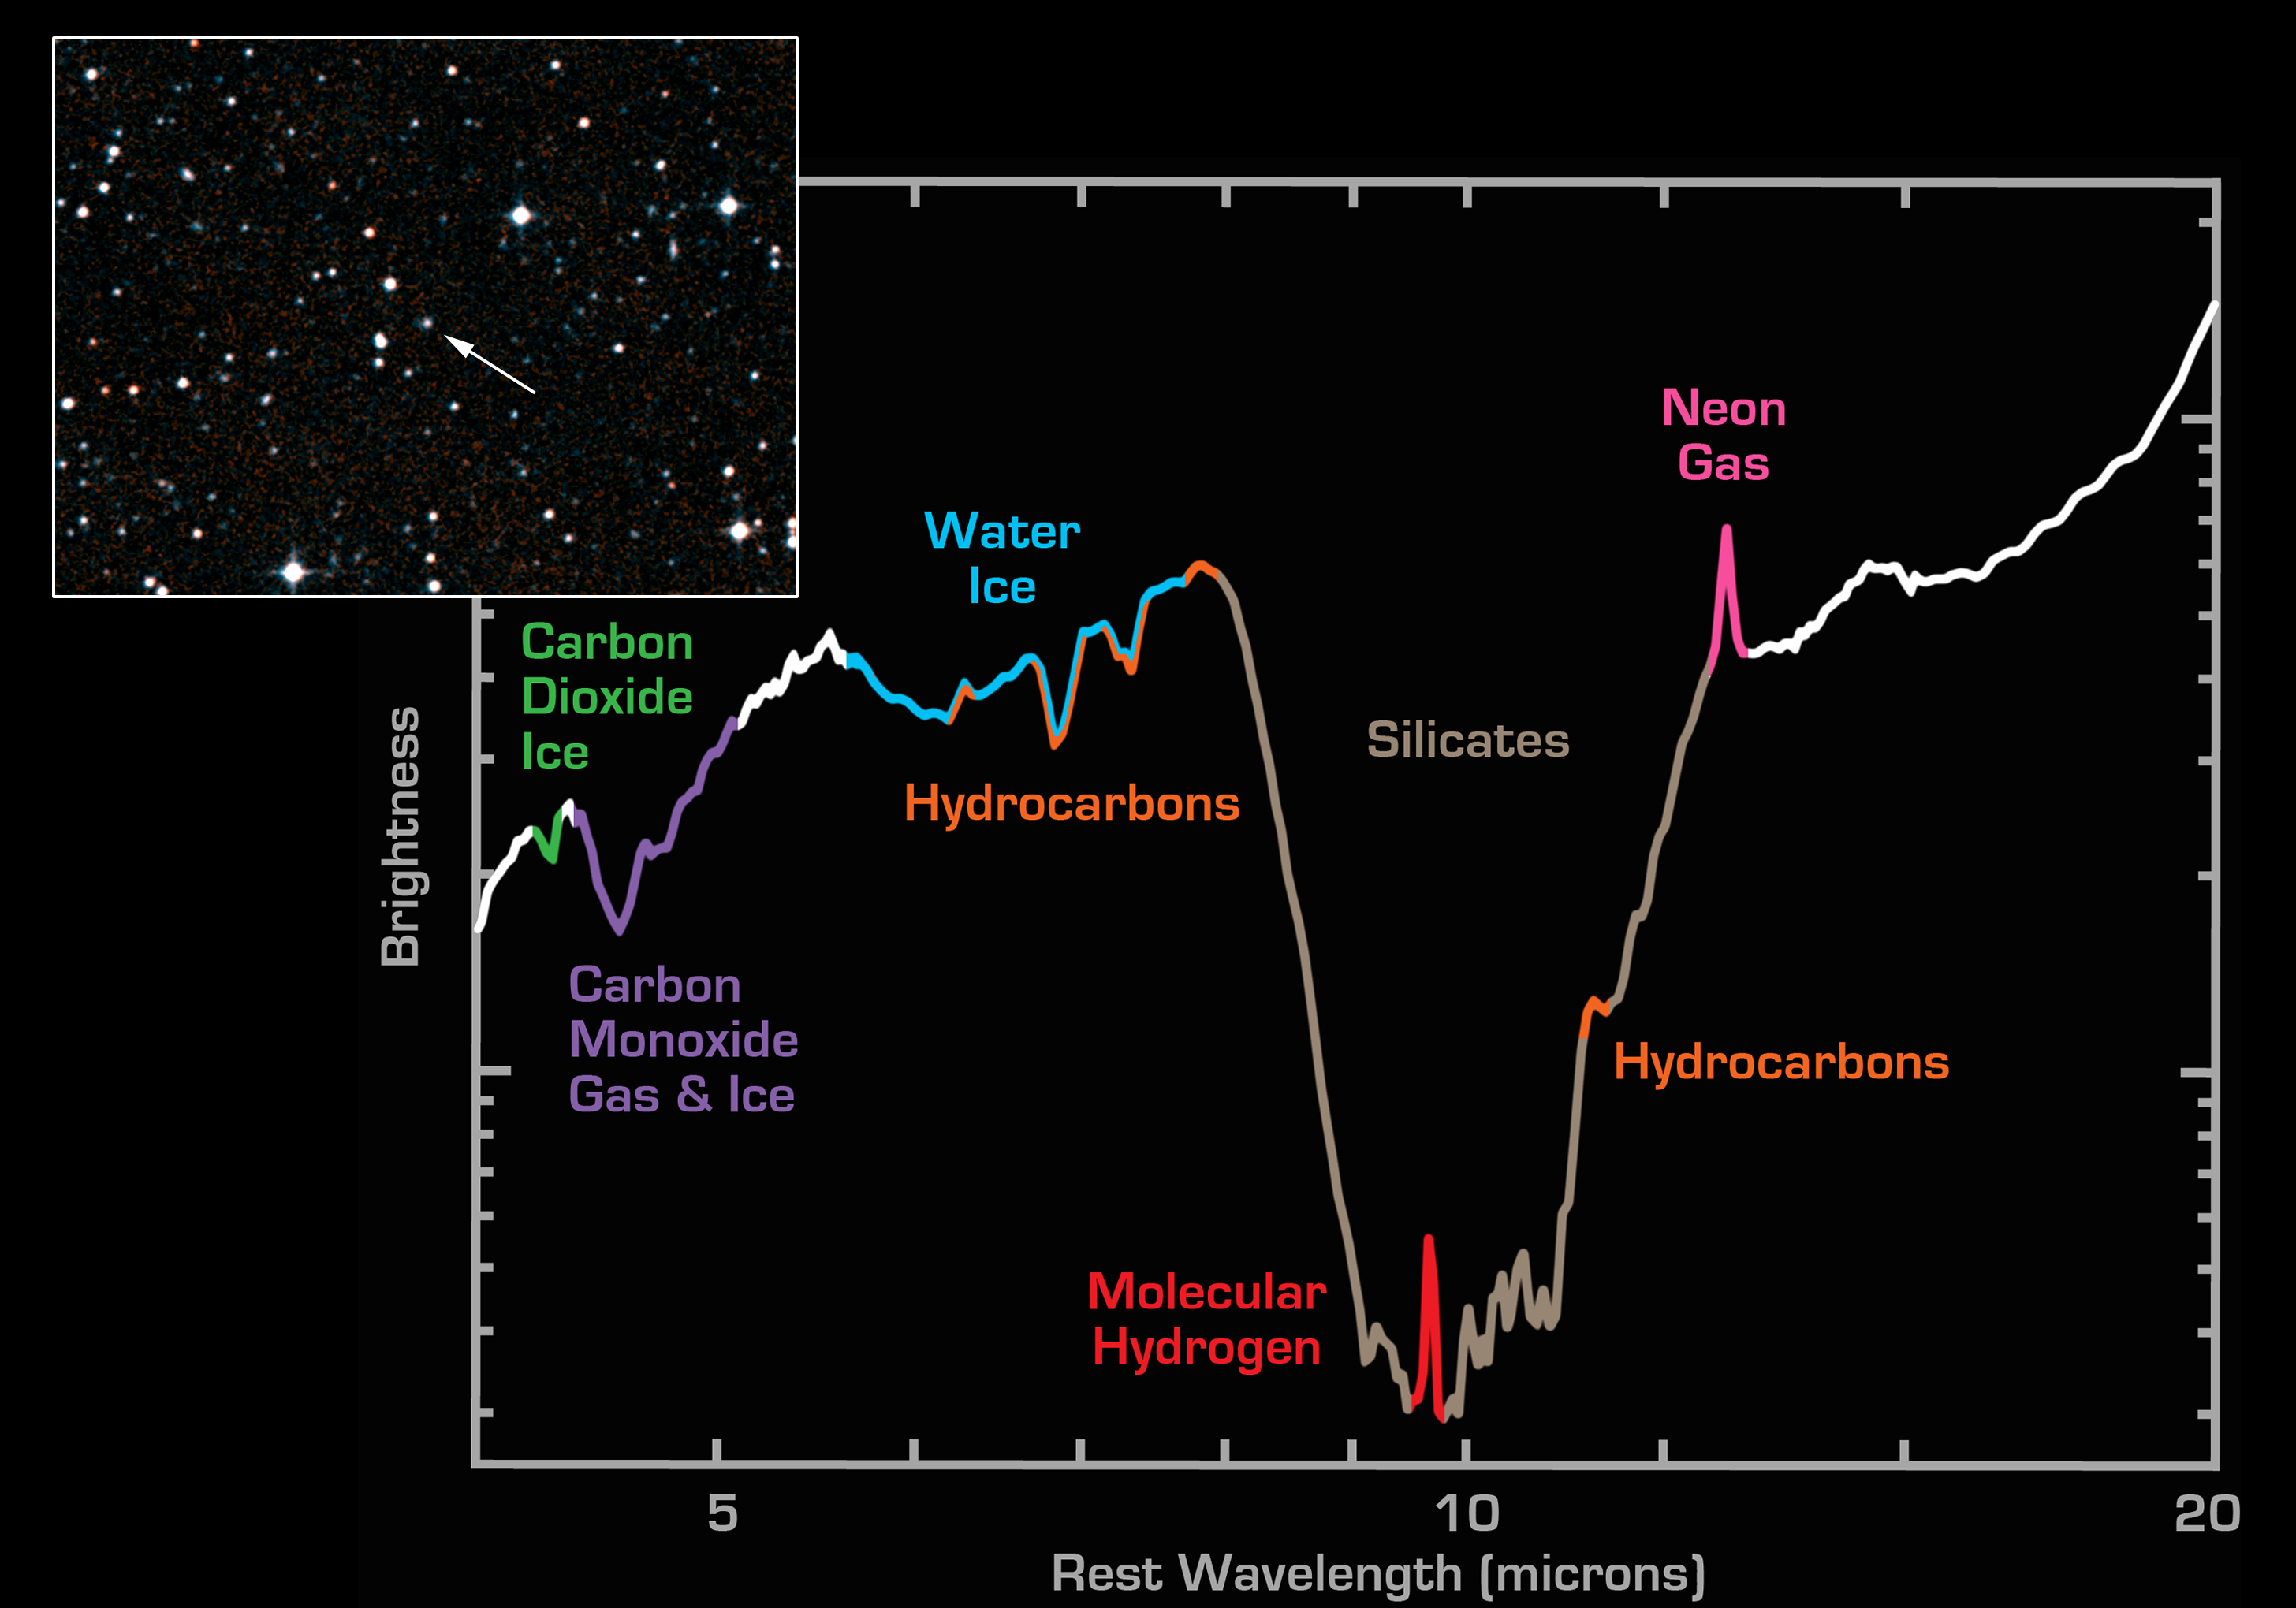

Spectrum from Faint Galaxy IRAS F00183-7111

NASA’s Spitzer Space Telescope has detected the building blocks of life in the distant universe, albeit in a violent milieu. Training its powerful infrared eye on a faint object located at a distance of 3.2 billion light-years, Spitzer has observed the presence of water and organic molecules in the galaxy IRAS F00183-7111. With an active galactic nucleus, this is one of the most luminous galaxies in the universe, rivaling the energy output of a quasar. Because it is heavily obscured by dust (see visible-light image in the inset), most of its luminosity is radiated at infrared wavelengths.

The infrared spectrograph instrument onboard Spitzer breaks light into its constituent colors, much as a prism does for visible light. The image shows a low-resolution spectrum of the galaxy obtained by the spectrograph at wavelengths between 4 and 20 microns. Spectra are graphical representations of a celestial object’s unique blend of light. Characteristic patterns, or fingerprints, within the spectra allow astronomers to identify the object’s chemical composition and to determine such physical properties as temperature and density.

The broad depression in the center of the spectrum denotes the presence of silicates (chemically similar to beach sand) in the galaxy. An emission peak within the bottom of the trough is the chemical signature for molecular hydrogen. The hydrocarbons (orange) are organic molecules comprised of carbon and hydrogen, two of the most common elements on Earth. Since it has taken more than three billion years for the light from the galaxy to reach Earth, it is intriguing to note the presence of organics in a distant galaxy at a time when life is thought to have started forming on our home planet.

Additional features in the spectrum reveal the presence of water ice (blue), carbon dioxide ice (green) and carbon monoxide (purple) in both gas and solid forms. The magenta peak corresponds to singly ionized neon gas, a spectral line often used by astronomers as a diagnostic of star formation rates in distant galaxies.

The Spitzer spectrum is the result of only 14 minutes of integration time, highlighting the power of the infrared spectrograph to unlock the secrets of distant galaxies.

Credit: NASA/JPL/Caltech